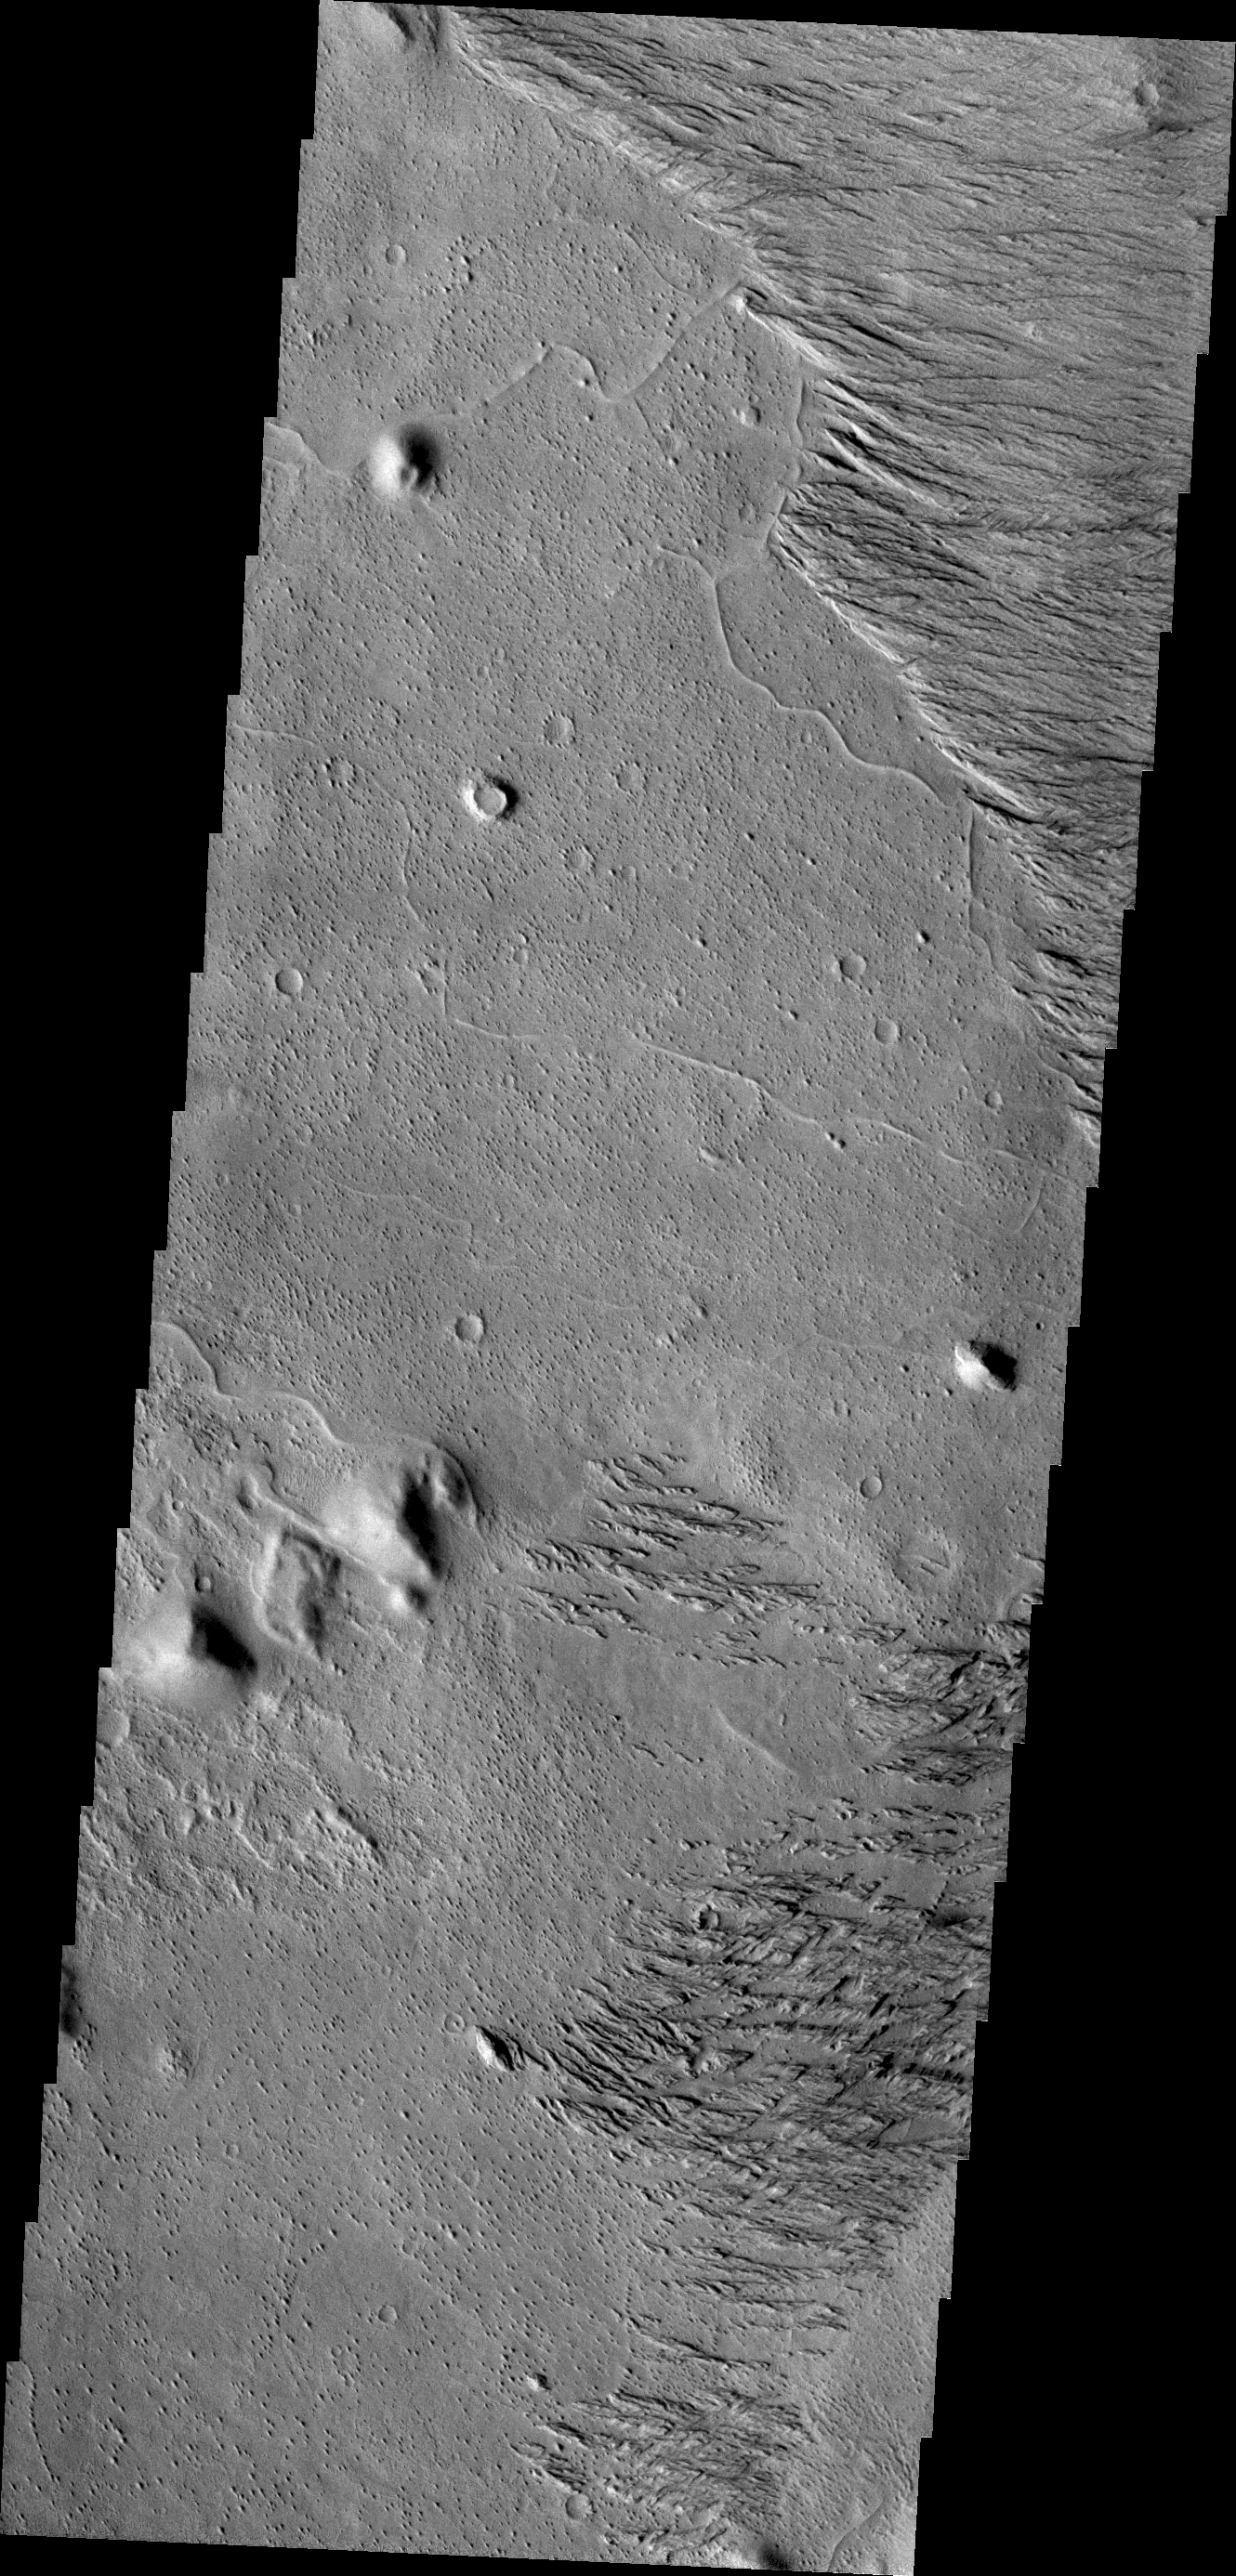

Wind and Rock

Today’s VIS image is located west of Zephyria Planum. Surfaces in this region have undergone extensive erosion by the wind. Wind is one of the most active processes of erosion on the surface of Mars today.

Credit: NASA/JPL/ASU